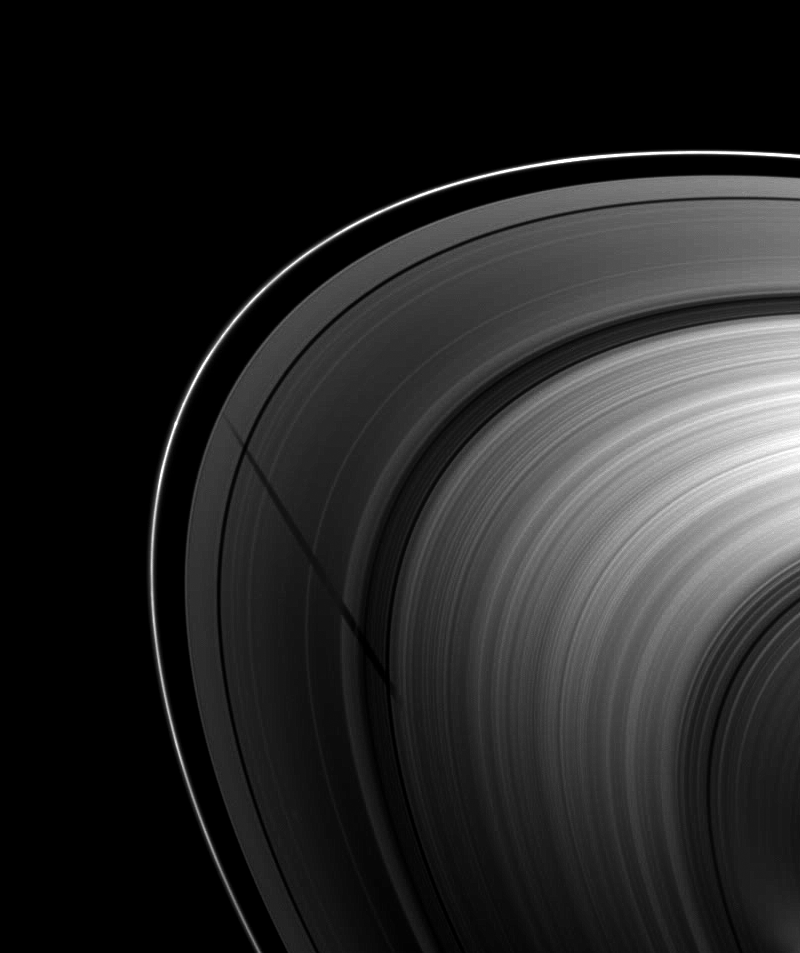

Long Shadow of Tethys

The shadow of the moon Tethys stretches across Saturn’s A ring before fading into the B ring as the shadow extends towards the lower right of this image.

This view looks toward the unilluminated side of the rings from about 27 degrees above the ringplane. The shadow appears truncated by the dense B ring. Tethys (1062 kilometers, or 660 miles across) is not shown.

As Saturn approaches its August 2009 equinox, the planet’s moons cast shadows onto the rings. To learn more about this special time and to see an earlier movie of a moon’s shadow moving across the rings, see PIA11651. To watch a movie of Tethys’s shadow seen from a similar viewing geometry, see PIA11659.

This image was taken in visible light with the Cassini spacecraft wide-angle camera on May 20, 2009. The view was acquired at a distance of approximately 1.4 million kilometers (870,000 miles) from Saturn and at a Sun-Saturn-spacecraft, or phase, angle of 128 degrees. Image scale is 82 kilometers (51 miles) per pixel.

The Cassini-Huygens mission is a cooperative project of NASA, the European Space Agency and the Italian Space Agency. The Jet Propulsion Laboratory, a division of the California Institute of Technology in Pasadena, manages the mission for NASA’s Science Mission Directorate, Washington, D.C. The Cassini orbiter and its two onboard cameras were designed, developed and assembled at JPL. The imaging operations center is based at the Space Science Institute in Boulder, Colo.

Credit: NASA/JPL/Space Science Institute